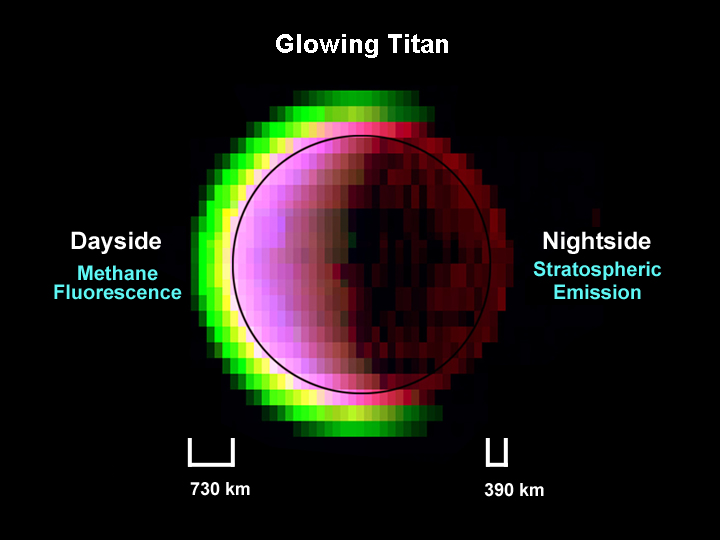

Glowing Titan

The glow of Titan’s extensive atmosphere shines in false colors in this view of Saturn’s gas-enshrouded moon acquired by the Cassini spacecraft visual and infrared mapping spectrometer during the July 2, 2004, flyby. This image is a combination of near-infrared colors, each of which probes different phenomena in the moon.

From its vantage point over Titan’s terminator, both the dayside and nightside of the crescent moon are seen, with the sunlit side on the left. In this false color rendition, green light is the fluorescent emission of methane gas powered by sunlight, at a wavelength of 3.3 microns. This is some five times the wavelength visible to the human eye. The glow extends over 700 kilometers (435 miles) above the surface, revealing the unusual thickness of the moon’s atmosphere, which nearly doubles Titan’s volume compared to the volume of the solid sphere, indicated by the solid line. On the nightside (right side), the moon glows red out for over 200 kilometers (125 miles) altitude, indicating carbon-monoxide emission at 4.7 micron wavelength produced in Titan’s relatively warm stratosphere. This glow actually extends over the dayside as well, producing the yellow layer observed on the left as the two glows from methane (green) and carbon monoxide (red) mix together in this rendition. Titan’s surface is indicated by the circle determined by a surface image at 2.0 microns blue), which is unaffected by atmospheric glows showing the sunlit surface. Here, due to the reddish glow of carbon monoxide overlying the blue-colored surface, most of the dayside appears purplish in color.

The Cassini-Huygens mission is a cooperative project of NASA, the European Space Agency and the Italian Space Agency. The Jet Propulsion Laboratory, a division of the California Institute of Technology in Pasadena, manages the Cassini-Huygens mission for NASA’s Science Mission Directorate, Washington, D.C. The Cassini orbiter was designed, developed and assembled at JPL. The visible and infrared mapping spectrometer team is based at the University of Arizona, Tucson.

Credit: NASA/JPL/University of Arizona